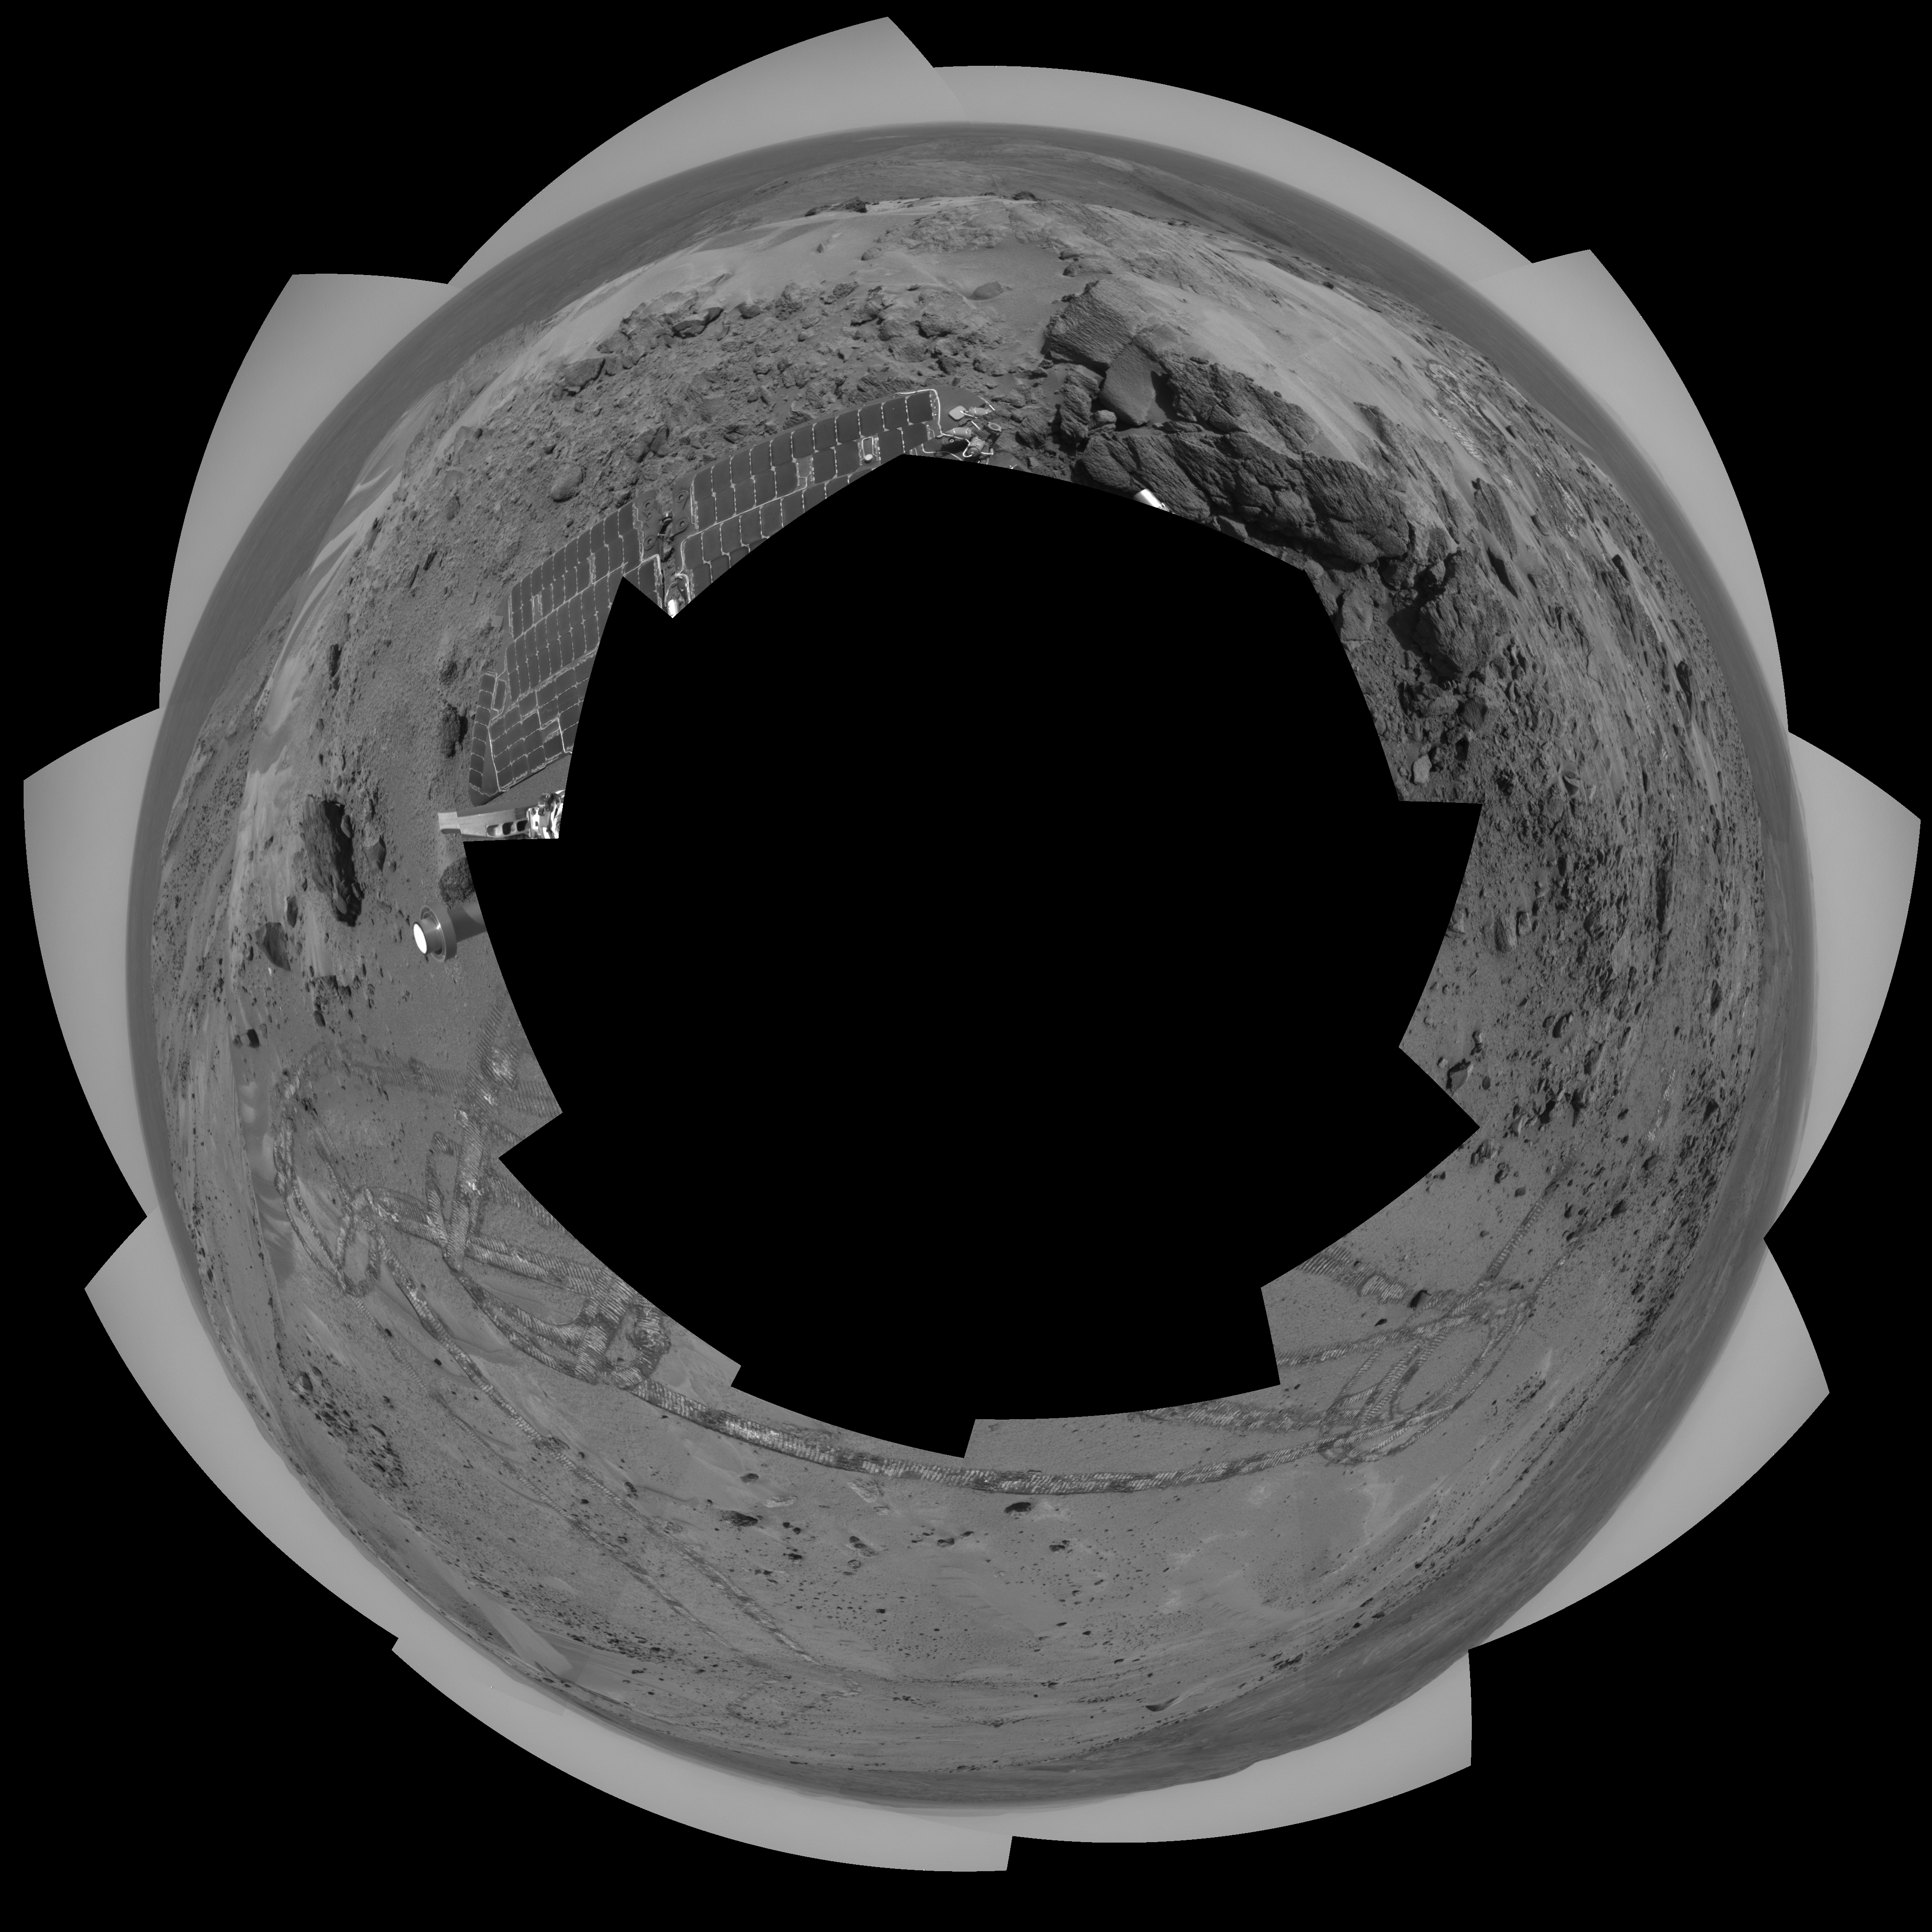

Looking Back at Spirit’s Trail to the Summit (Vertical)

Before moving on to explore more of Mars, NASA’s Mars Exploration Rover Spirit looked back at the long and winding trail of twin wheel tracks the rover created to get to the top of “Husband Hill.” Spirit spent several days in October 2005 at this location, perched on a lofty, rock-strewn incline next to a precarious outcrop nicknamed “Hillary.” Researchers helped the rover make several wheel adjustments to get solid footing before conducting scientific analysis of the rock outcrop. The rock turned out to be similar in appearance and composition to a rock target called “Jibsheet” PIA07979 that the rover had studied several months earlier and hundreds of meters away.

To the west are the slopes of the “Columbia Hills,” so named for the astronauts of the Space Shuttle Columbia. Beyond the hills are the flat plains and rim of Gusev Crater.

Spirit took this 360-degree panorama of images with its navigation camera on the 627th Martian day, or sol, (Oct. 7, 2005) of its exploration of Gusev Crater on Mars. This view is presented in a vertical projection with geometric seam correction.

Credit: NASA/JPL-Caltech